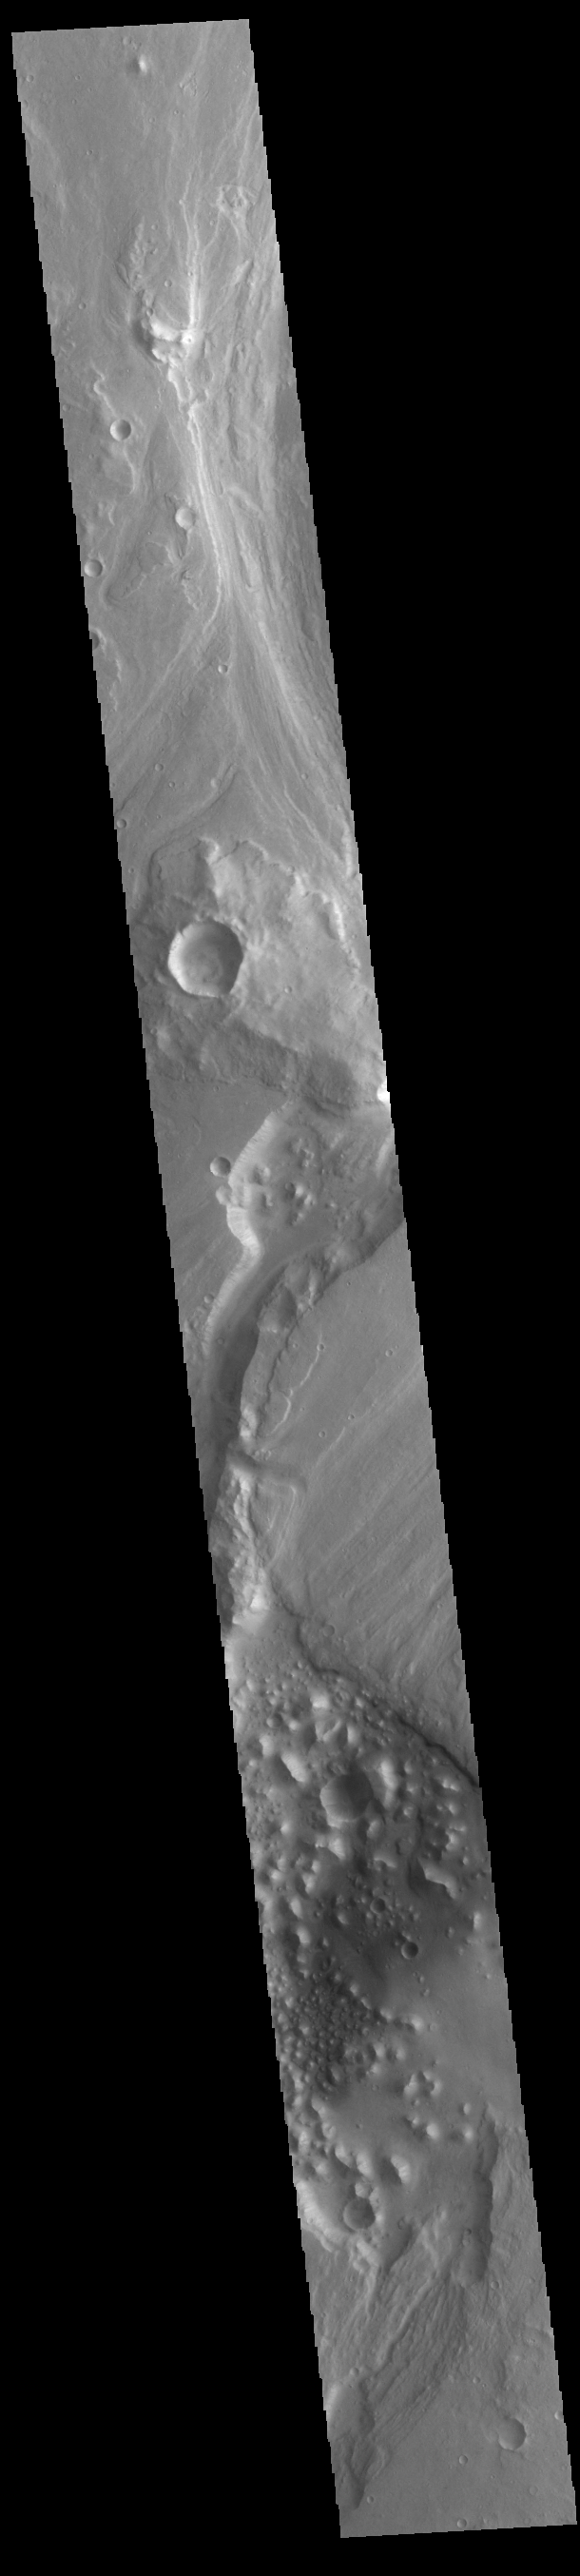

Maja Valles

Today’s VIS image shows part of Maja Valles, a large channel system in Lunae Planum. Maja Valles in 1600 km (1000 miles) long. Like most outflow channels in the region, Maja Valles arises from the Valles Marineris region and drains into Chryse Planitia. Maja Valles starts in Juventae Chasma.

Credit: NASA/JPL-Caltech/ASU